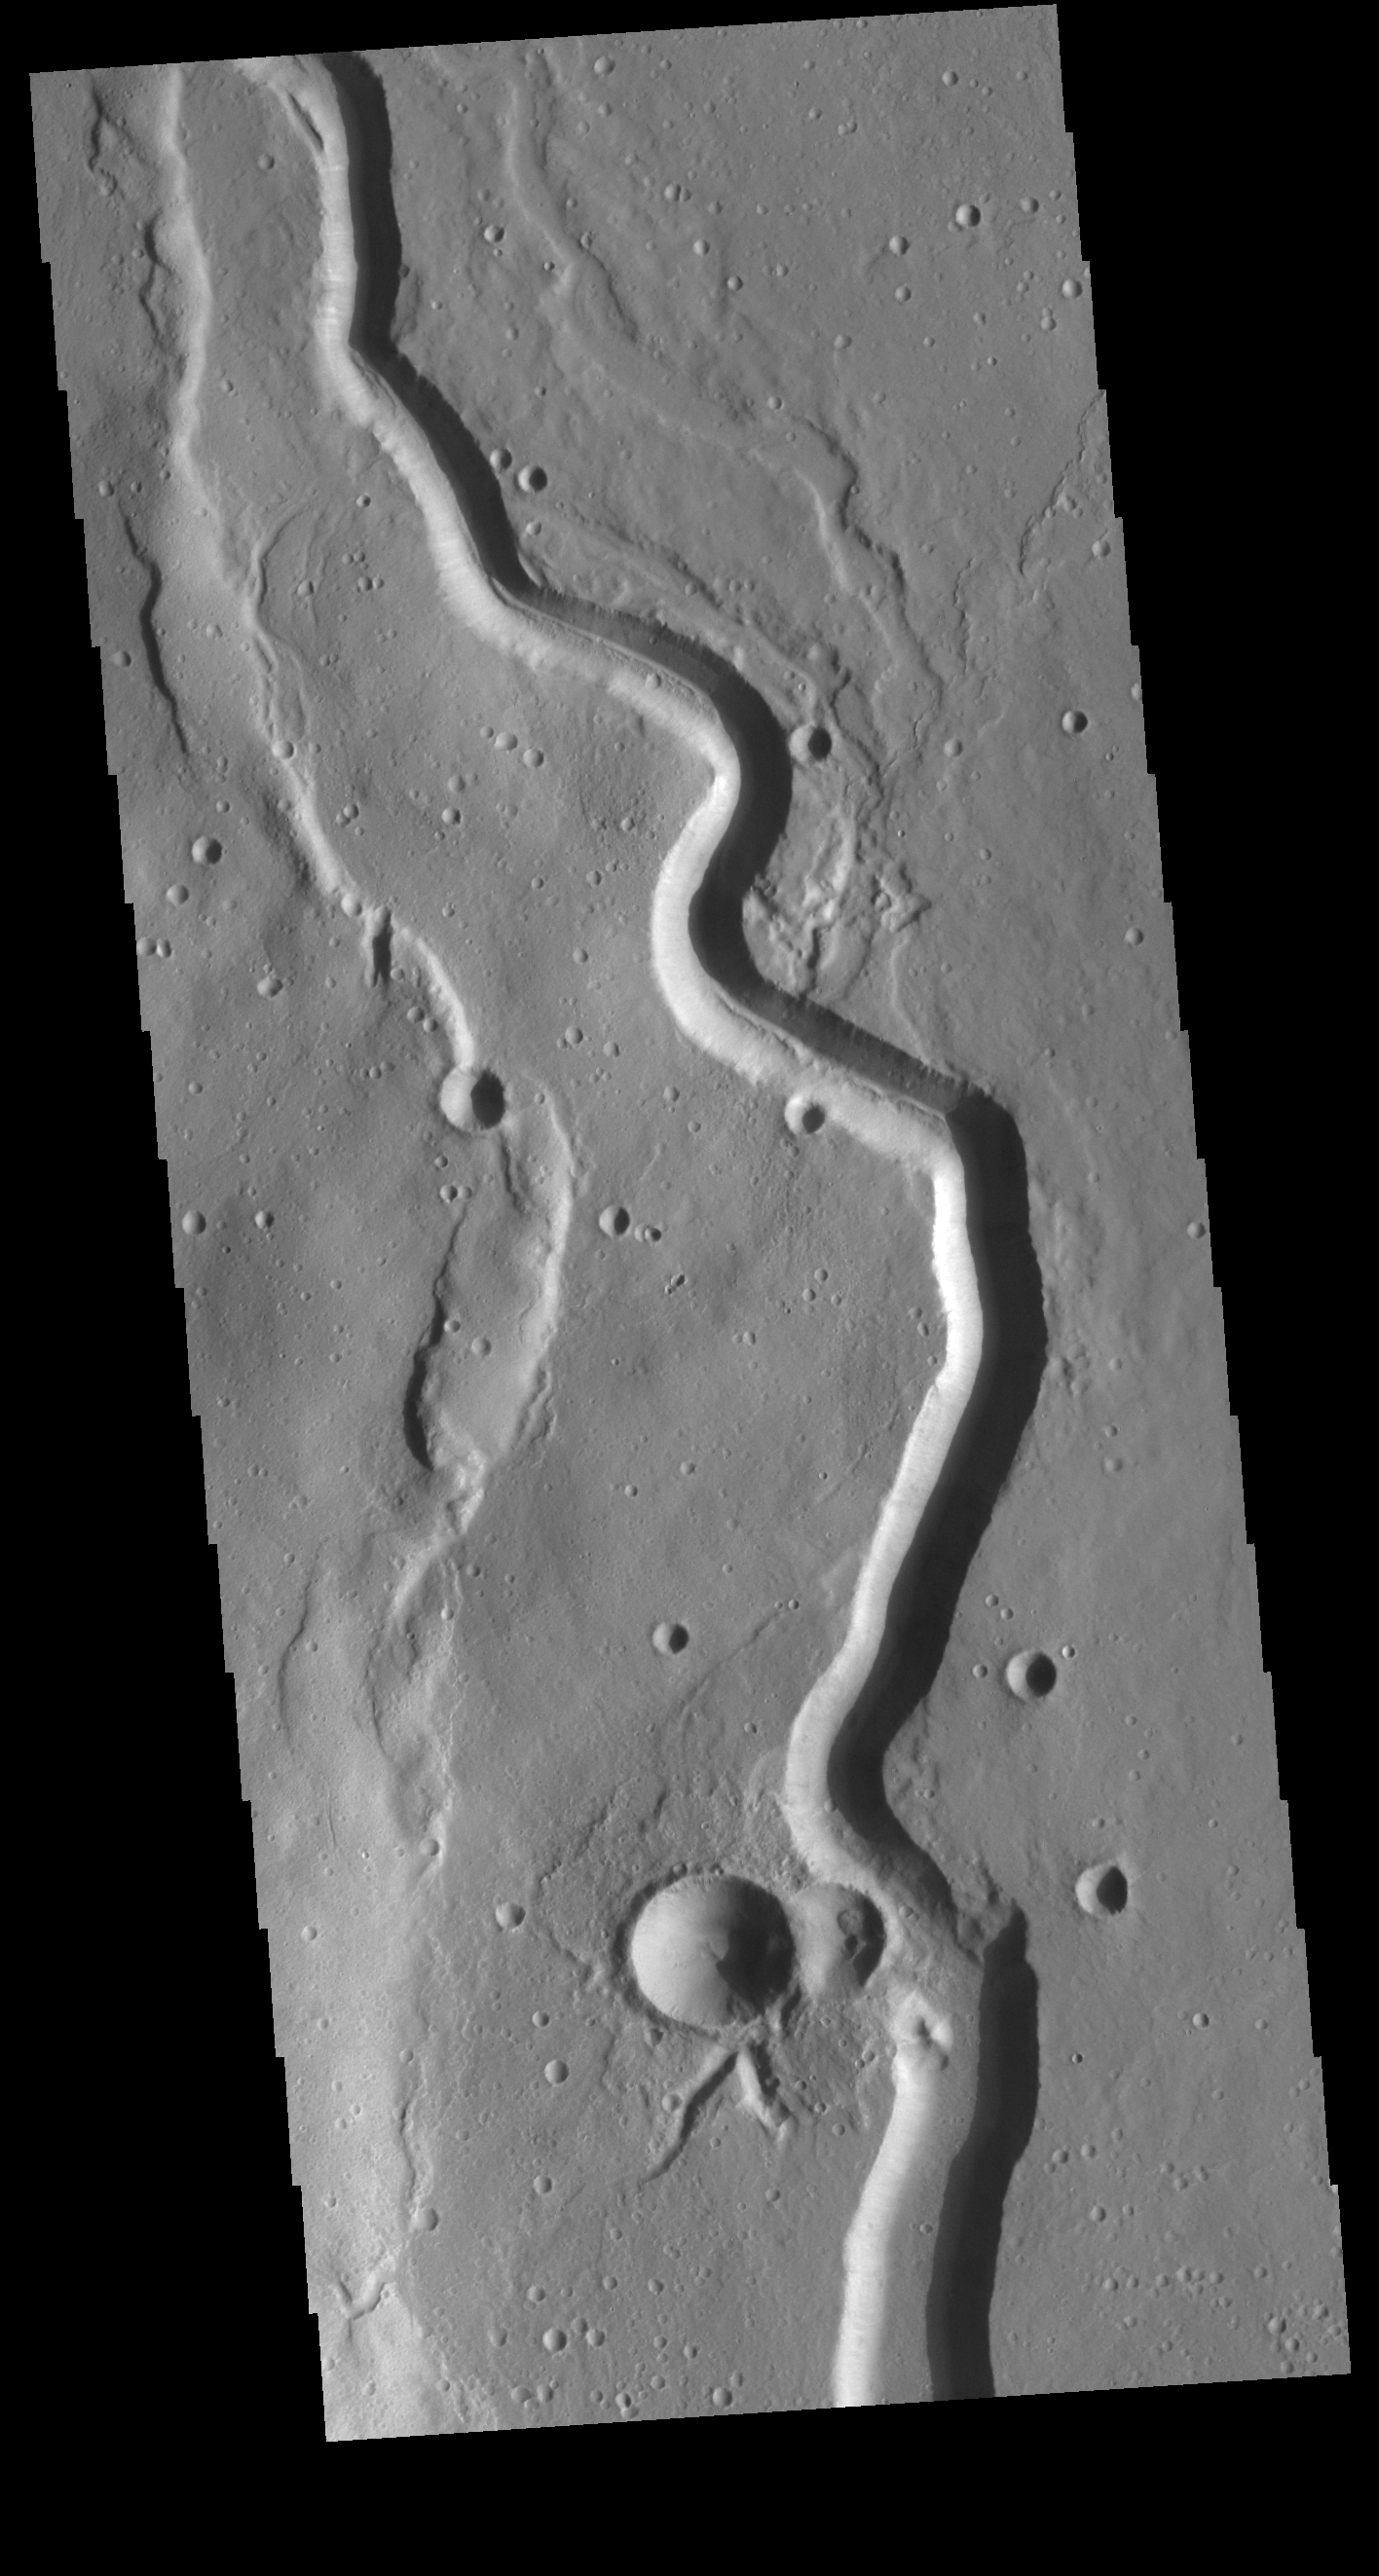

Buvinda Vallis

Today’s VIS image shows a portion of Buvinda Vallis, a channel near the flank of Hecates Tholus.

Credit: NASA/JPL-Caltech/ASU